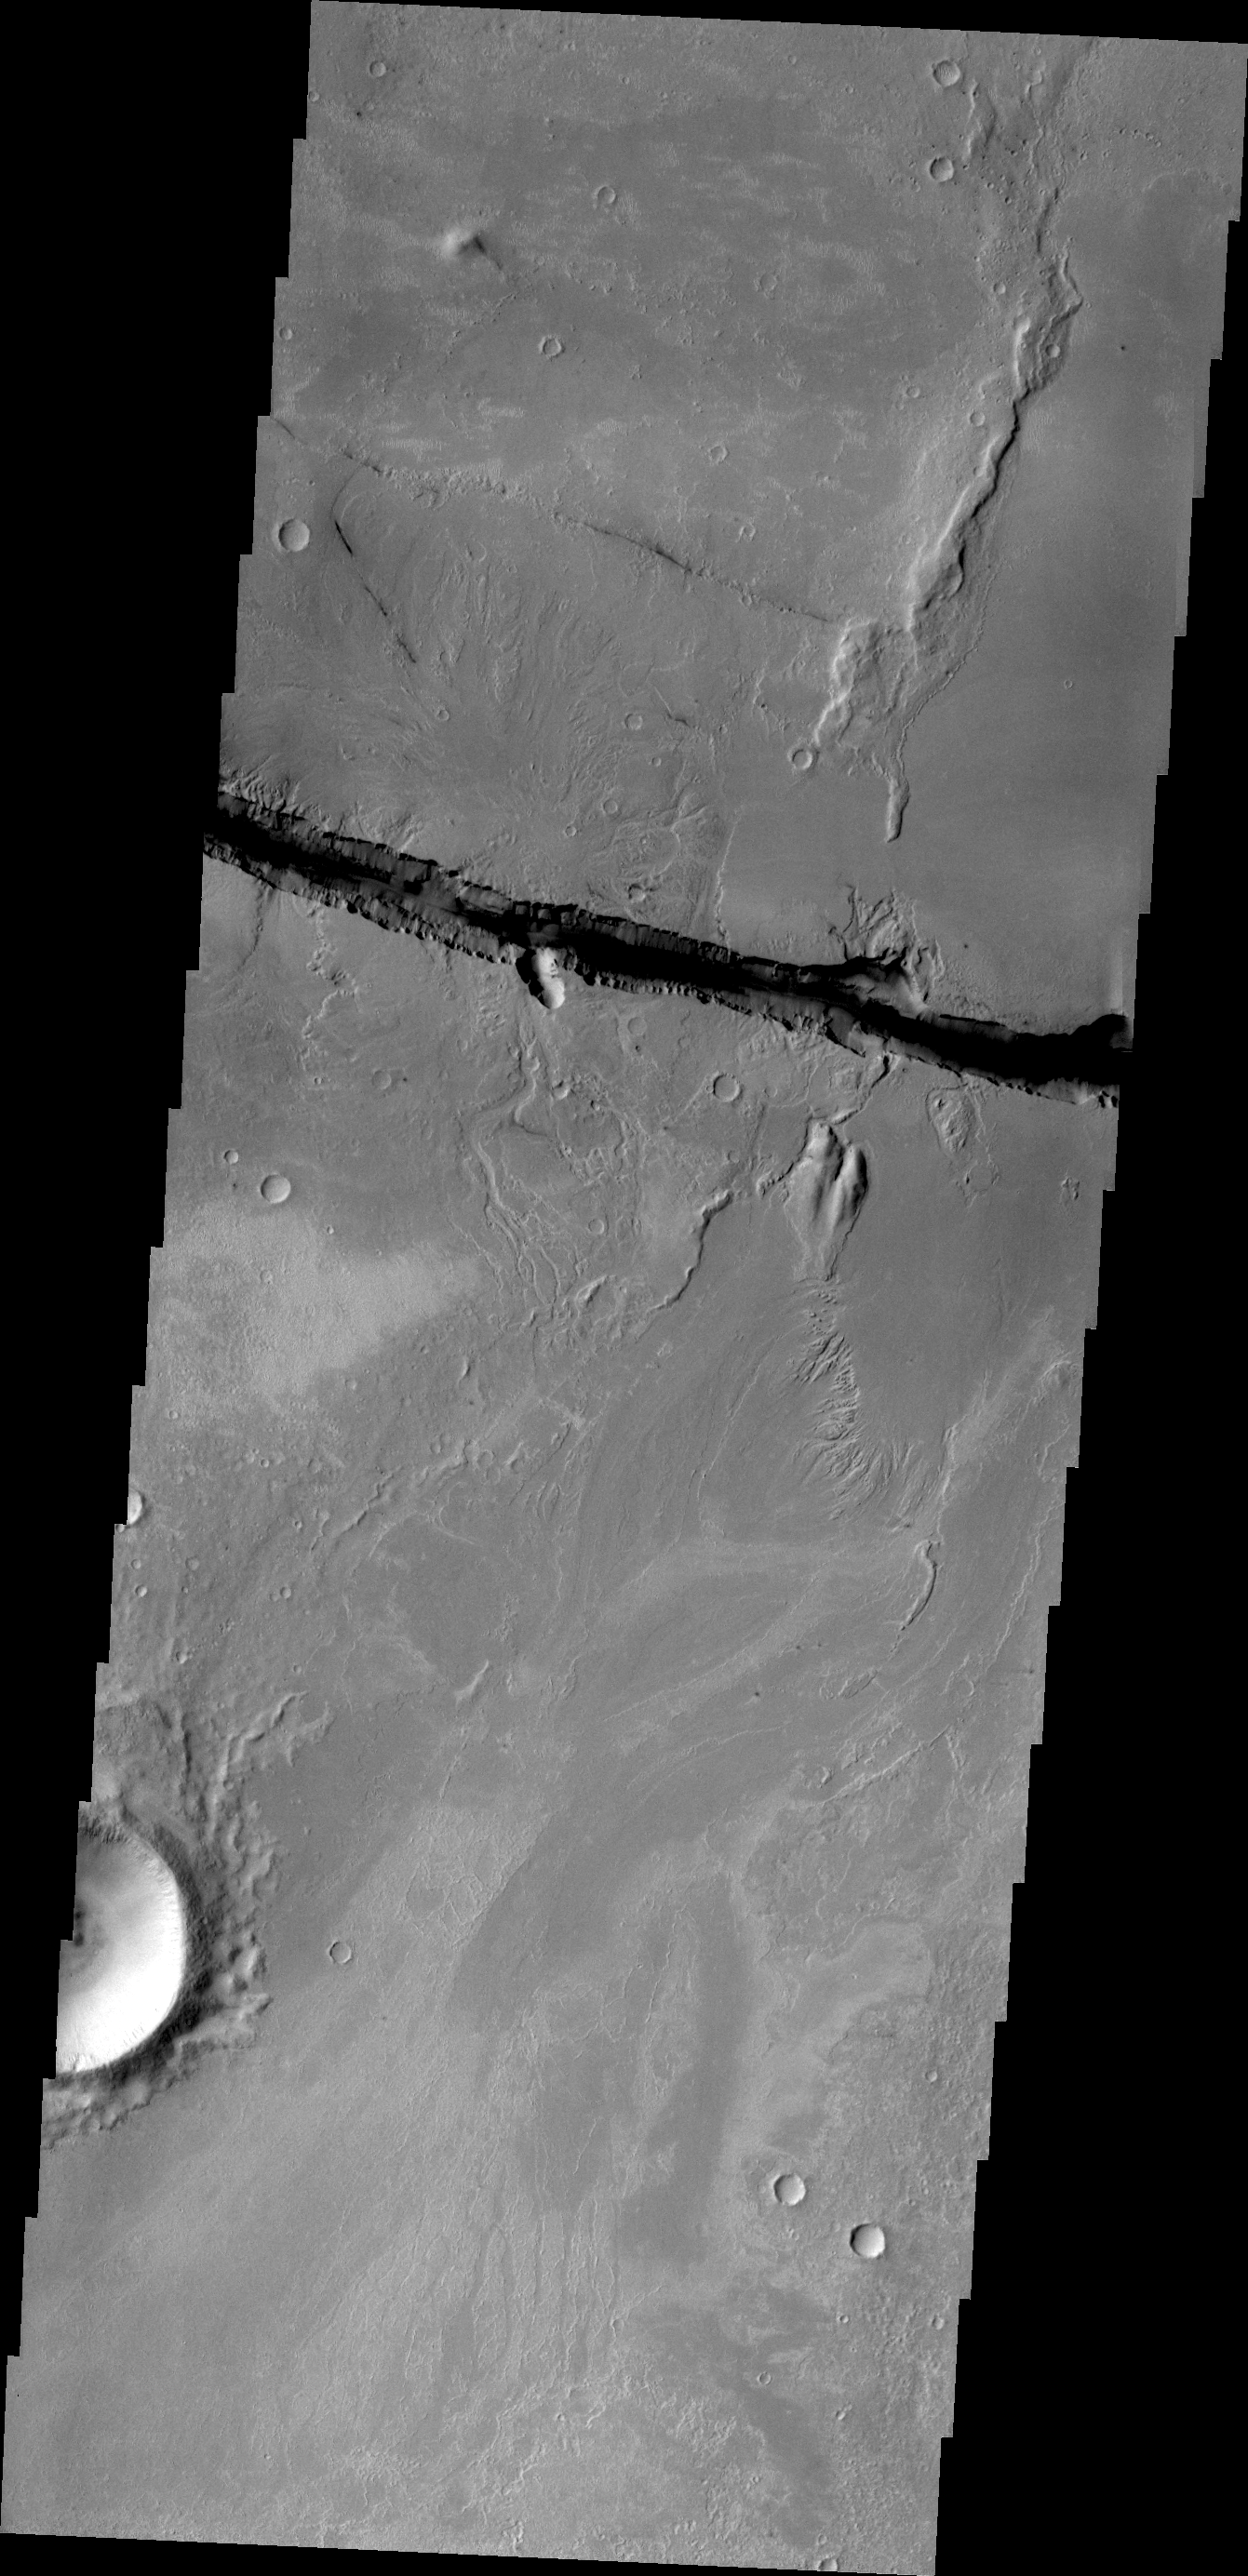

Cerberus Fossae

This VIS image shows a small portion of the large fracture called Cerberus Fossae.

Credit: NASA/JPL/ASU